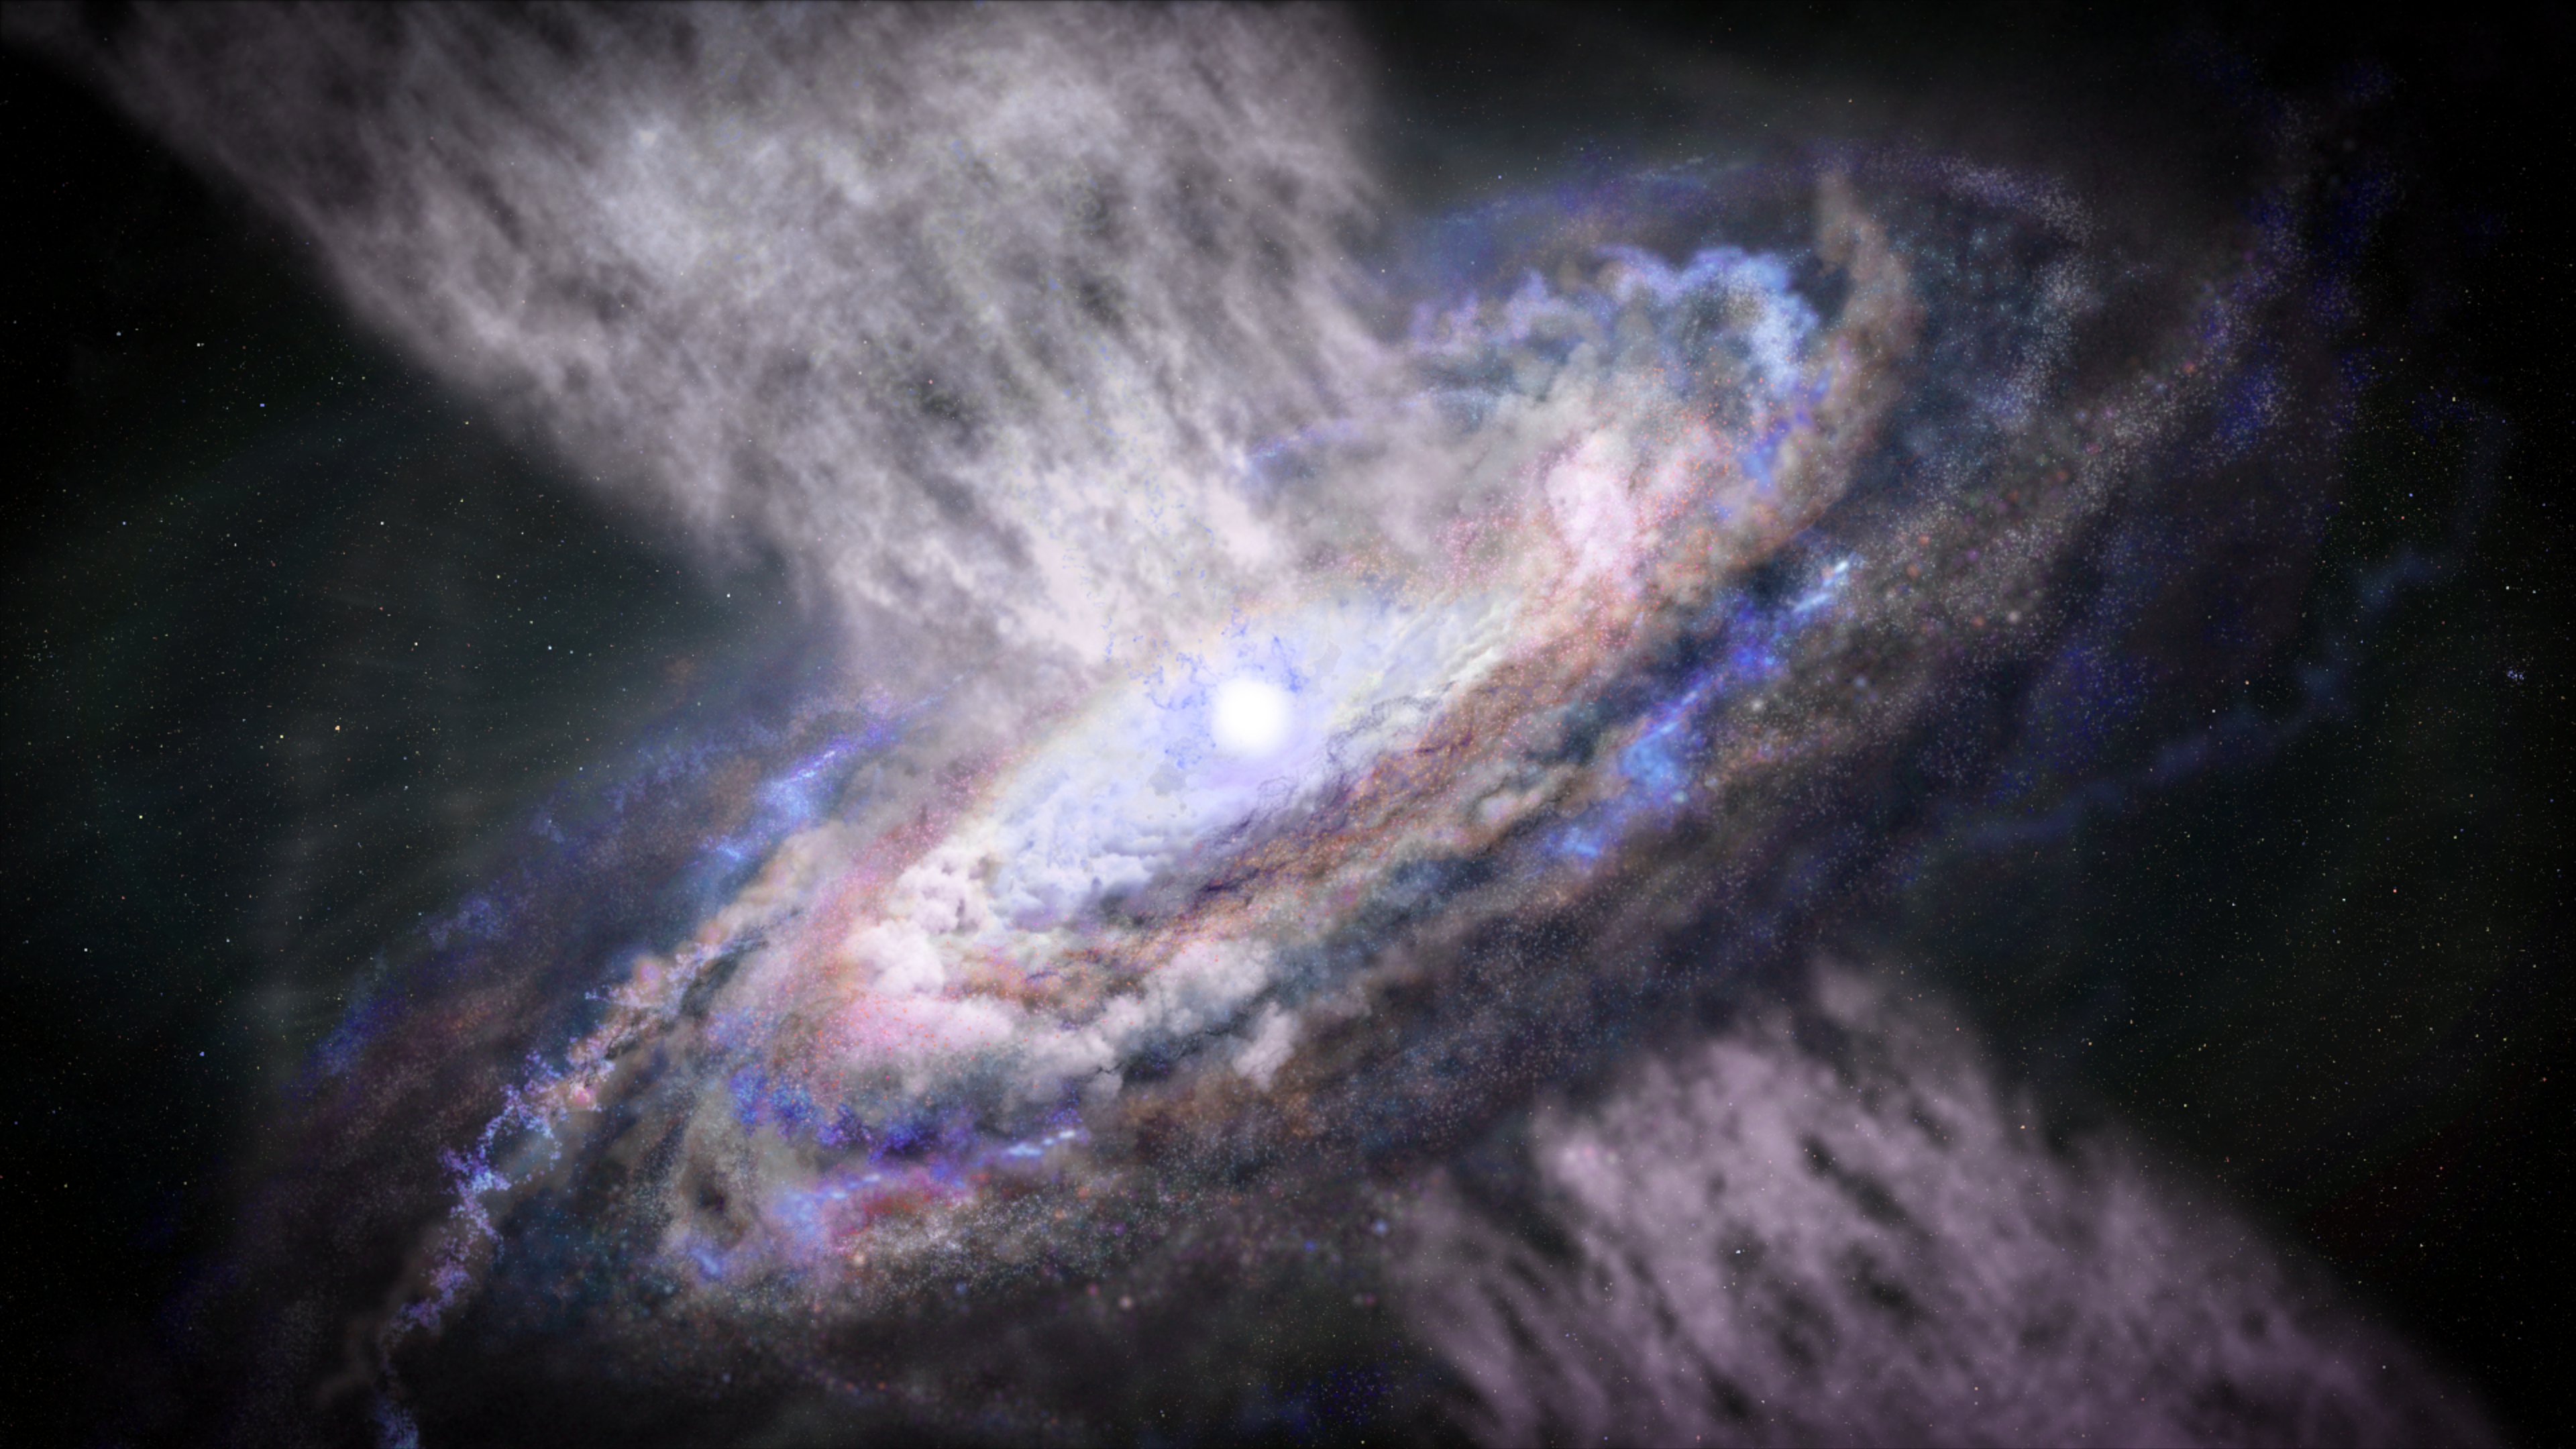

Quasar (Illustration)

Quasars — accreting supermassive black holes — are paradoxically some of the brightest objects in the universe. Astronomers widely consider the energy from quasars to be the main driver in limiting the growth of massive galaxies. Scientists plan to use Webb to study the impact of three carefully selected quasars on their host galaxies in a program called Q3D.

Credit: Image: NASA, ESA, Joseph Olmsted (STScI)